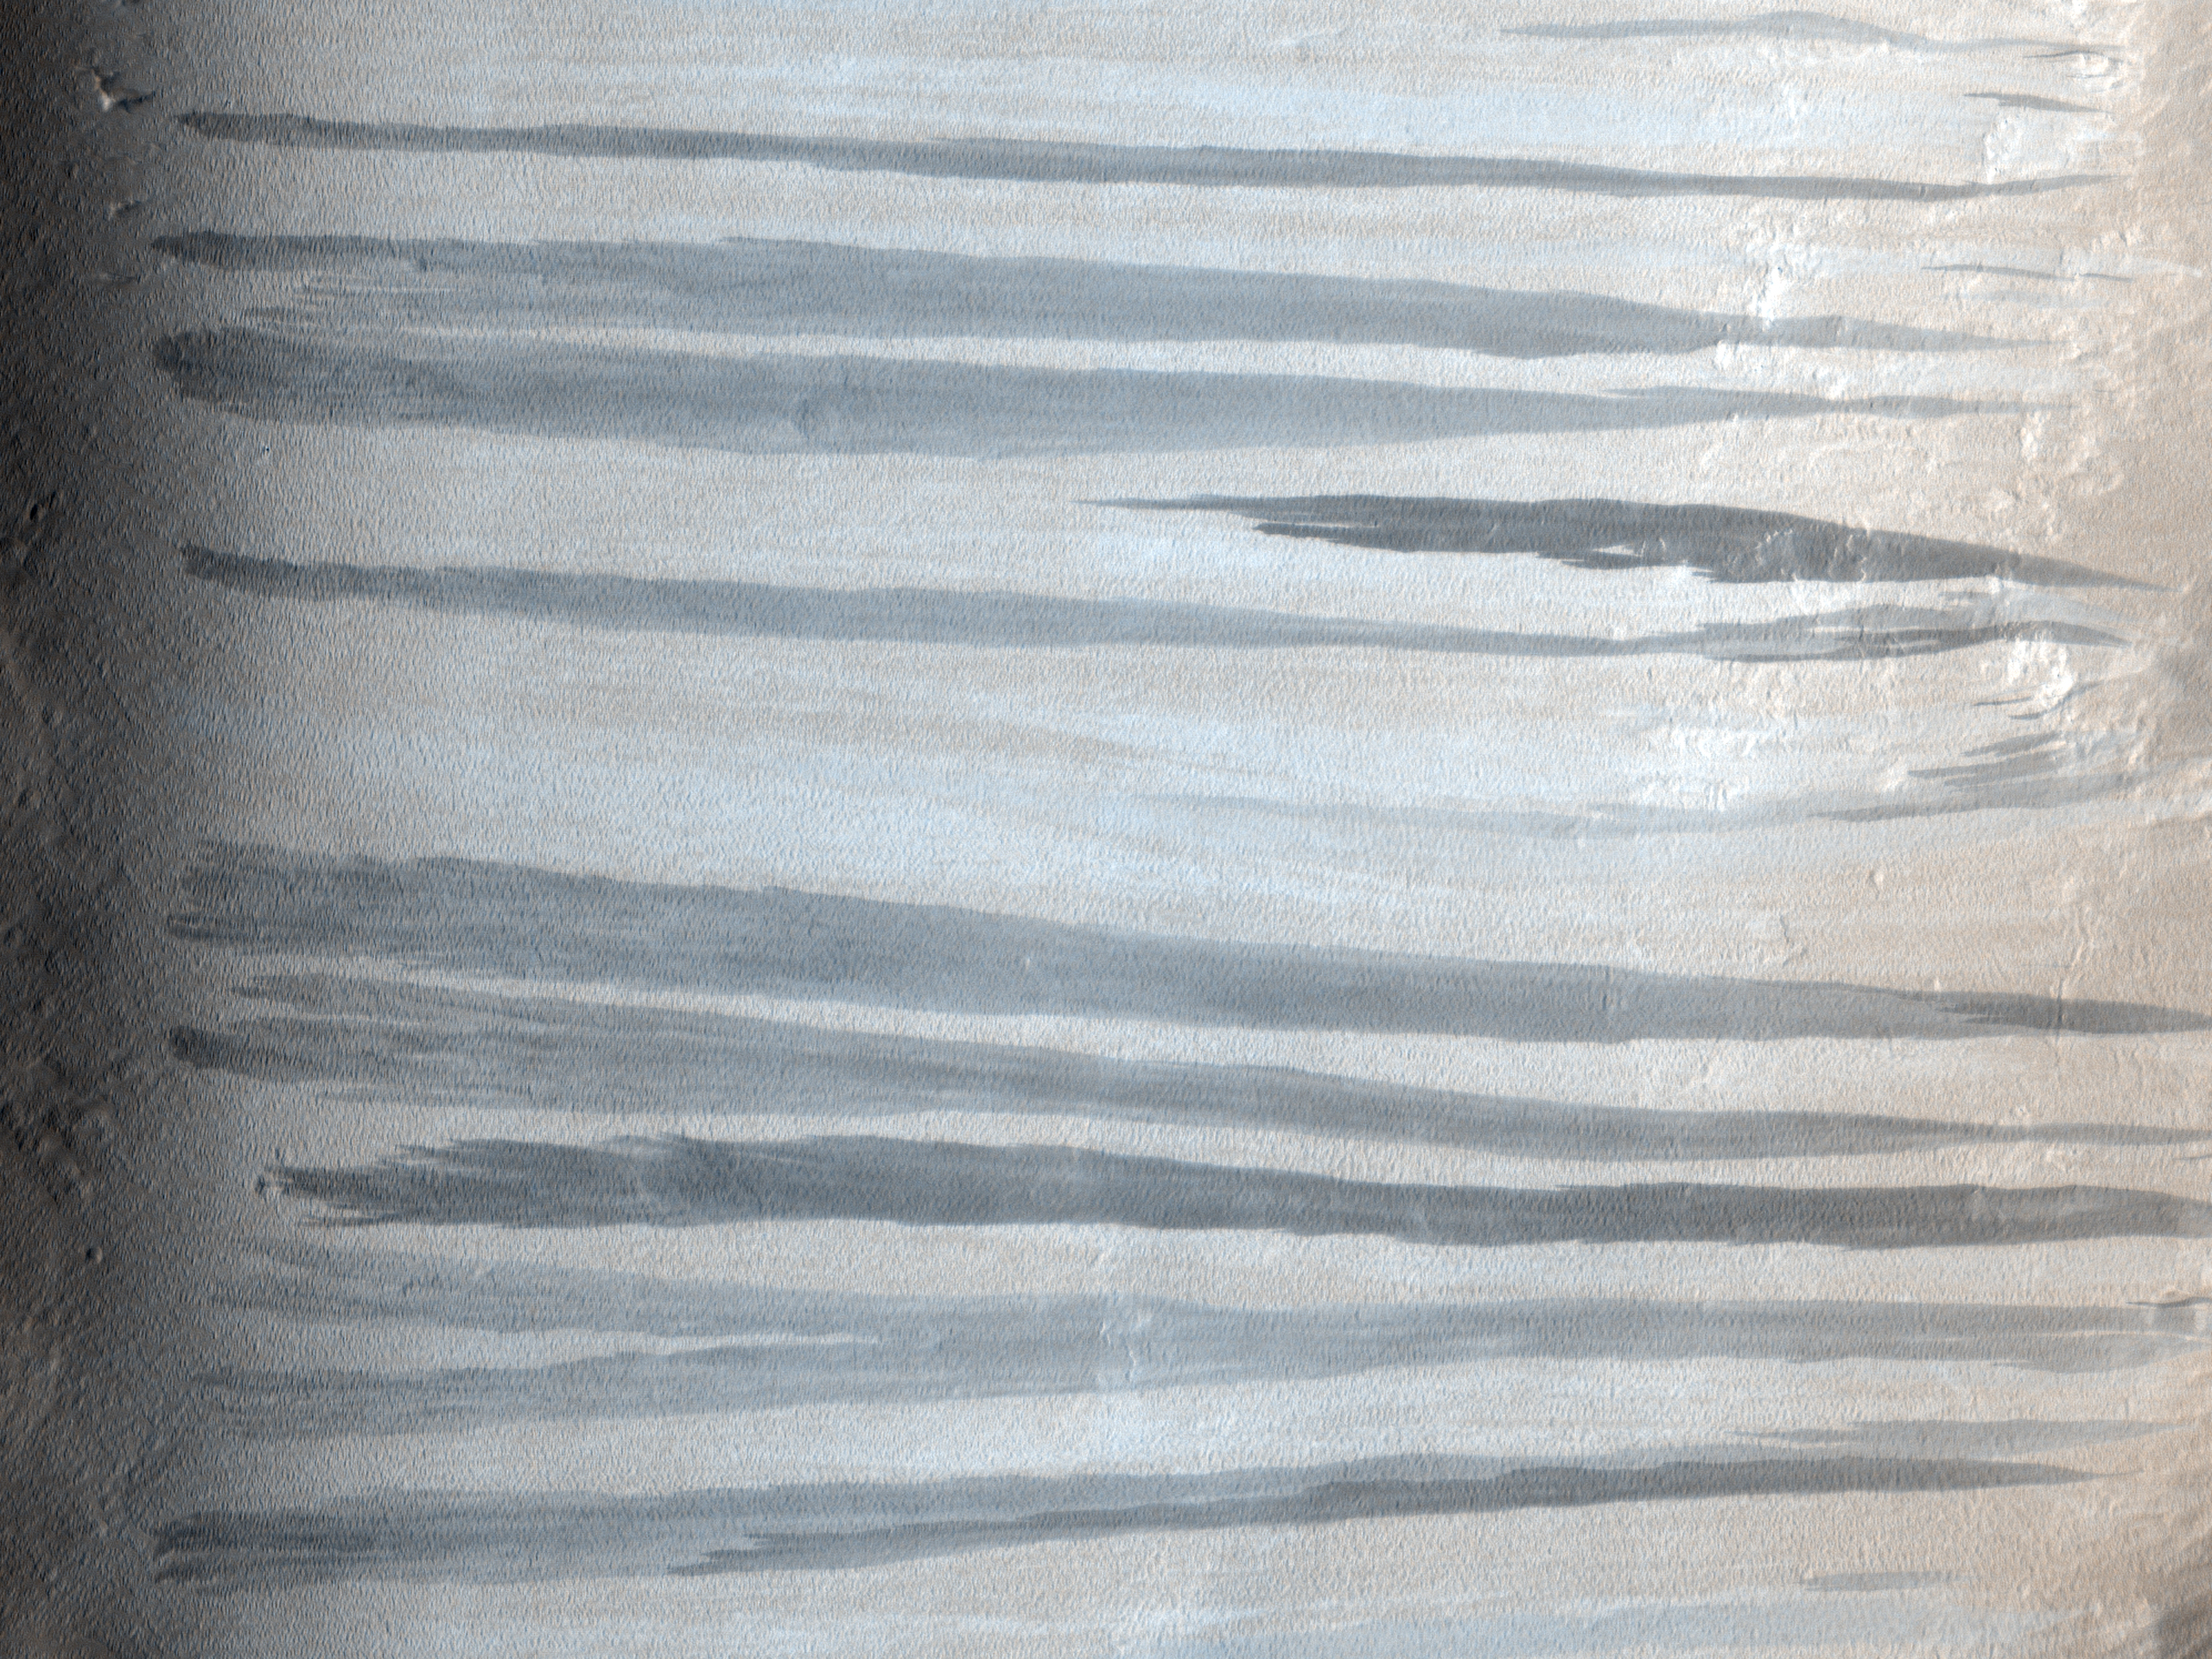

Newly-Formed Slope Streaks

This observation features three newly-formed slope streaks. These are features which occur on crater walls, hills, and other slopes on Mars.

They always begin at a point source and widen downslope, sometimes weaving around existing topographic features (such as dunes or craters), but other times they flow over them. Many slope streaks do not show topographic relief in available images, and there are no observable deposits of displaced materials surrounding their borders.

In general, slope streaks tend to be many hundreds of meters long and less than 200 meters wide. They are observed in varying shades of darkness, where lighter-toned streaks appear to be older than darker ones. The formation mechanism responsible for slope streaks is still under debate; theories range from dry dust avalanches (most widely-accepted theory) to briney water seepage.

Slope streak formation is among the few surface processes known to be currently active on Mars, making slope streaks some of the youngest features on Mars. A comparison of this HiRISE image with MOC image E04-01817 shows that three new slope streaks have formed during the six years separating these images (2001-2007). The shortest time frame in which new slope streaks have been observed to form is six months (MOC images SP2-37303 and E02-02379), though it is not yet known how long it actually takes for a slope streak to form.

MOC image E04-01817 courtesy of NASA/JPL/Malin Space Science Systems.

The University of Arizona, Tucson, operates the HiRISE camera, which was built by Ball Aerospace & Technologies Corp., Boulder, Colo. NASA’s Jet Propulsion Laboratory, a division of the California Institute of Technology, Pasadena, manages the Mars Reconnaissance Orbiter for the NASA Science Mission Directorate, Washington. Lockheed Martin Space Systems, Denver, is the spacecraft development and integration contractor for the project and built the spacecraft.

Credit: NASA/JPL-Caltech/University of Arizona